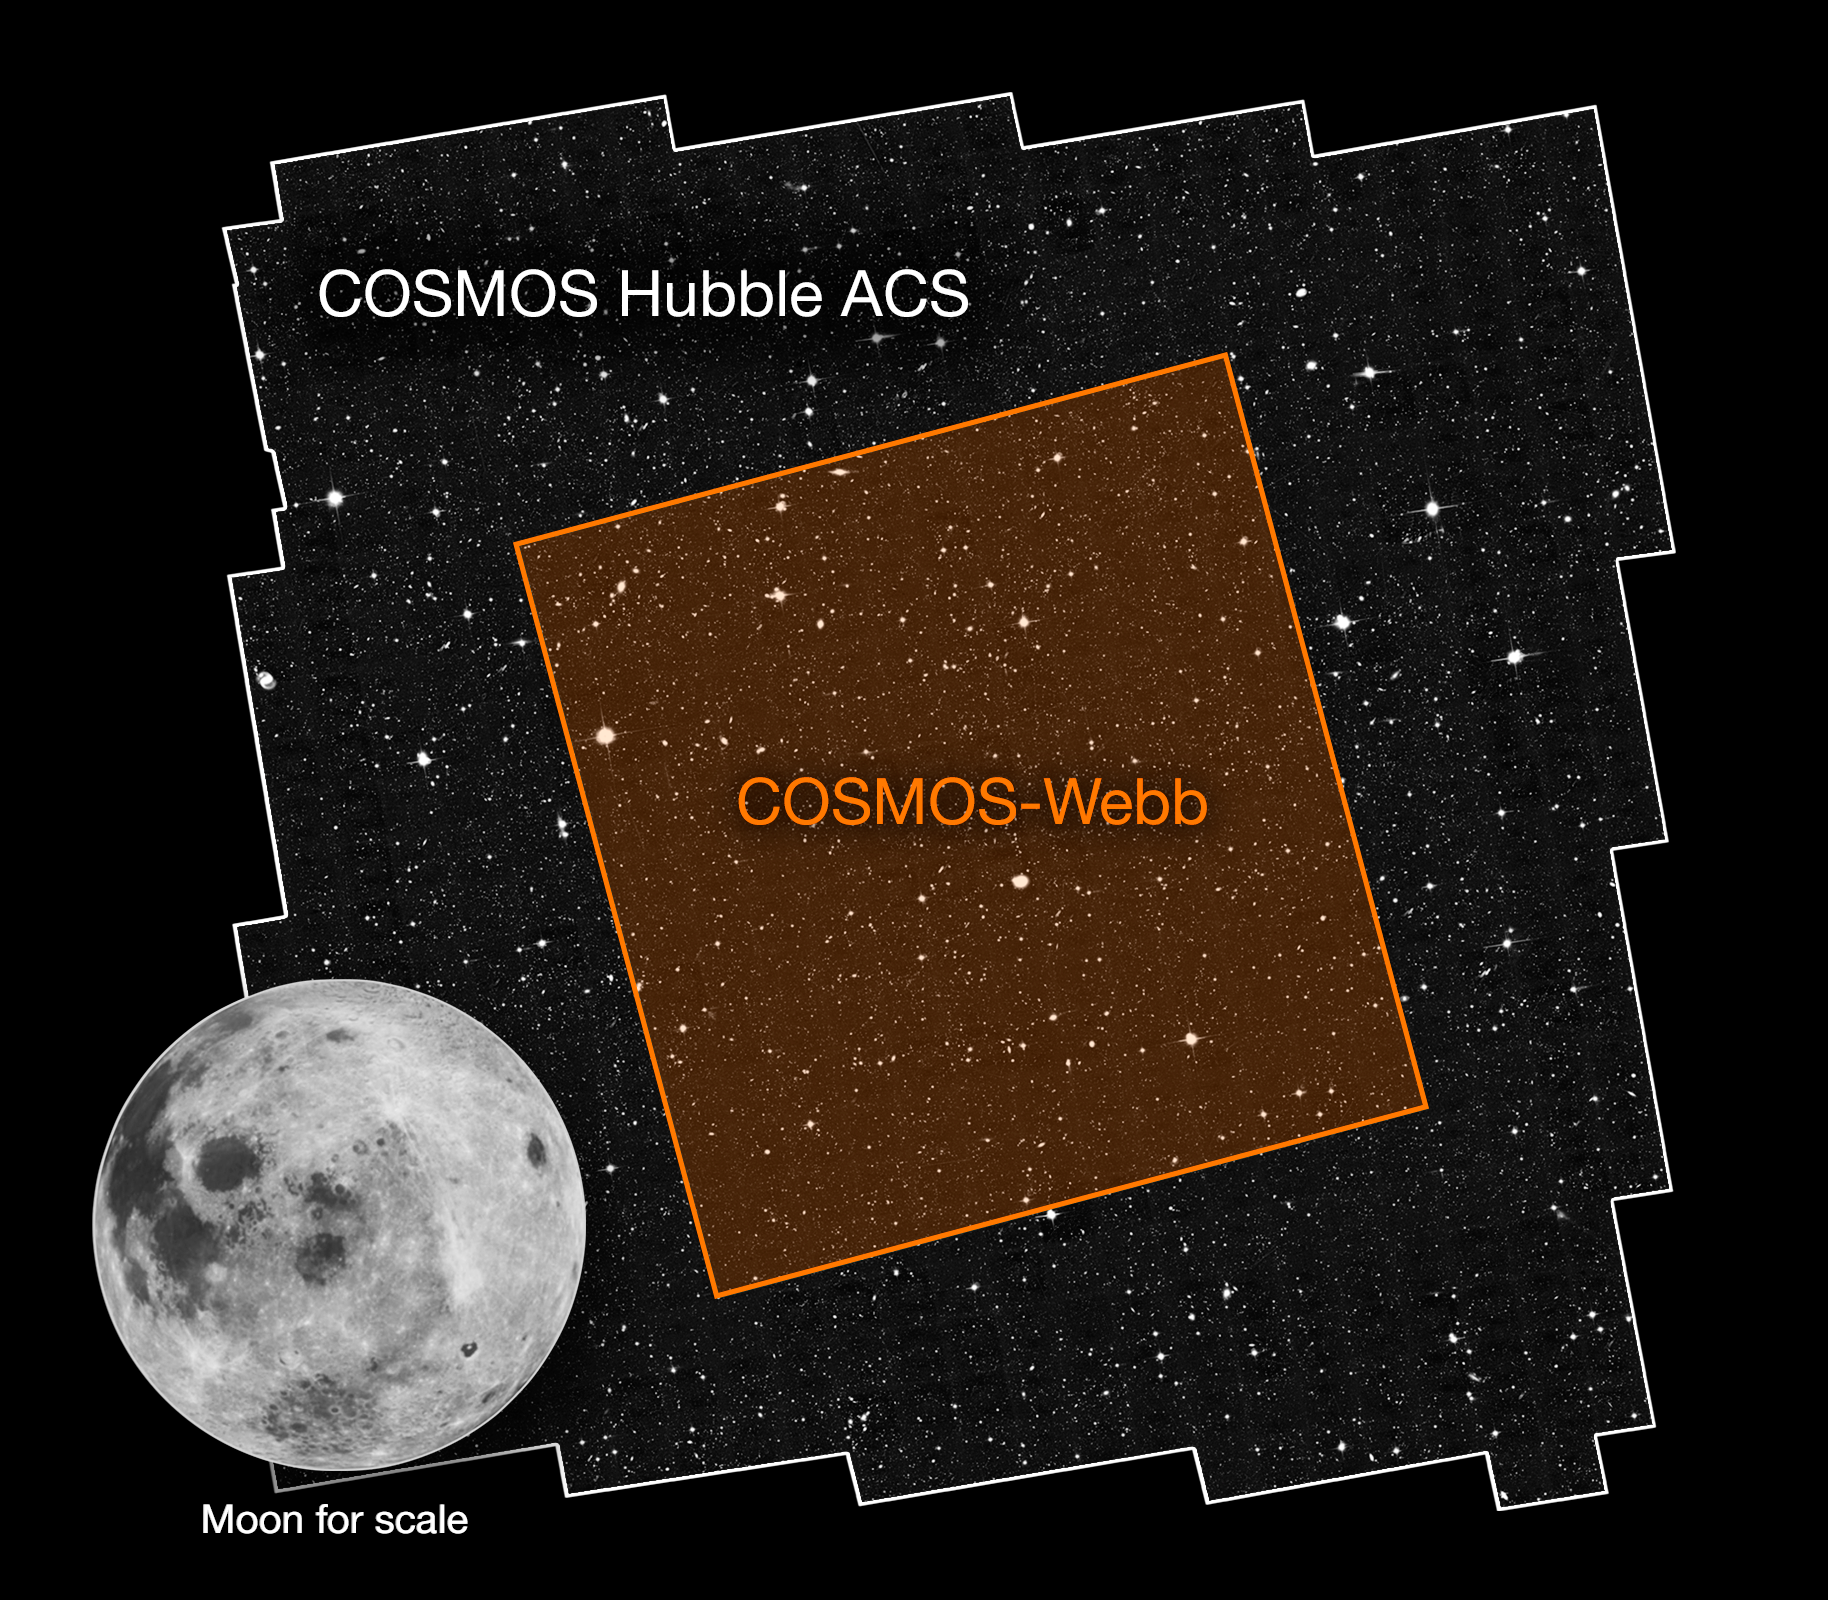

The COSMOS-Webb Field Compared with the Hubble ACS Field

The COSMOS-Webb survey will map 0.6 square degrees of the sky—about the area of three full Moons—using the James Webb Space Telescope’s Near Infrared Camera (NIRCam) instrument, while simultaneously mapping a smaller 0.2 square degrees with the Mid Infrared Instrument (MIRI). The jagged edges of the Hubble field’s outline are due to the separate images that make up the survey field.

Credit: NASA, ESA, Jeyhan Kartaltepe (RIT), Caitlin Casey (UT Austin), Anton Koekemoer (STScI)